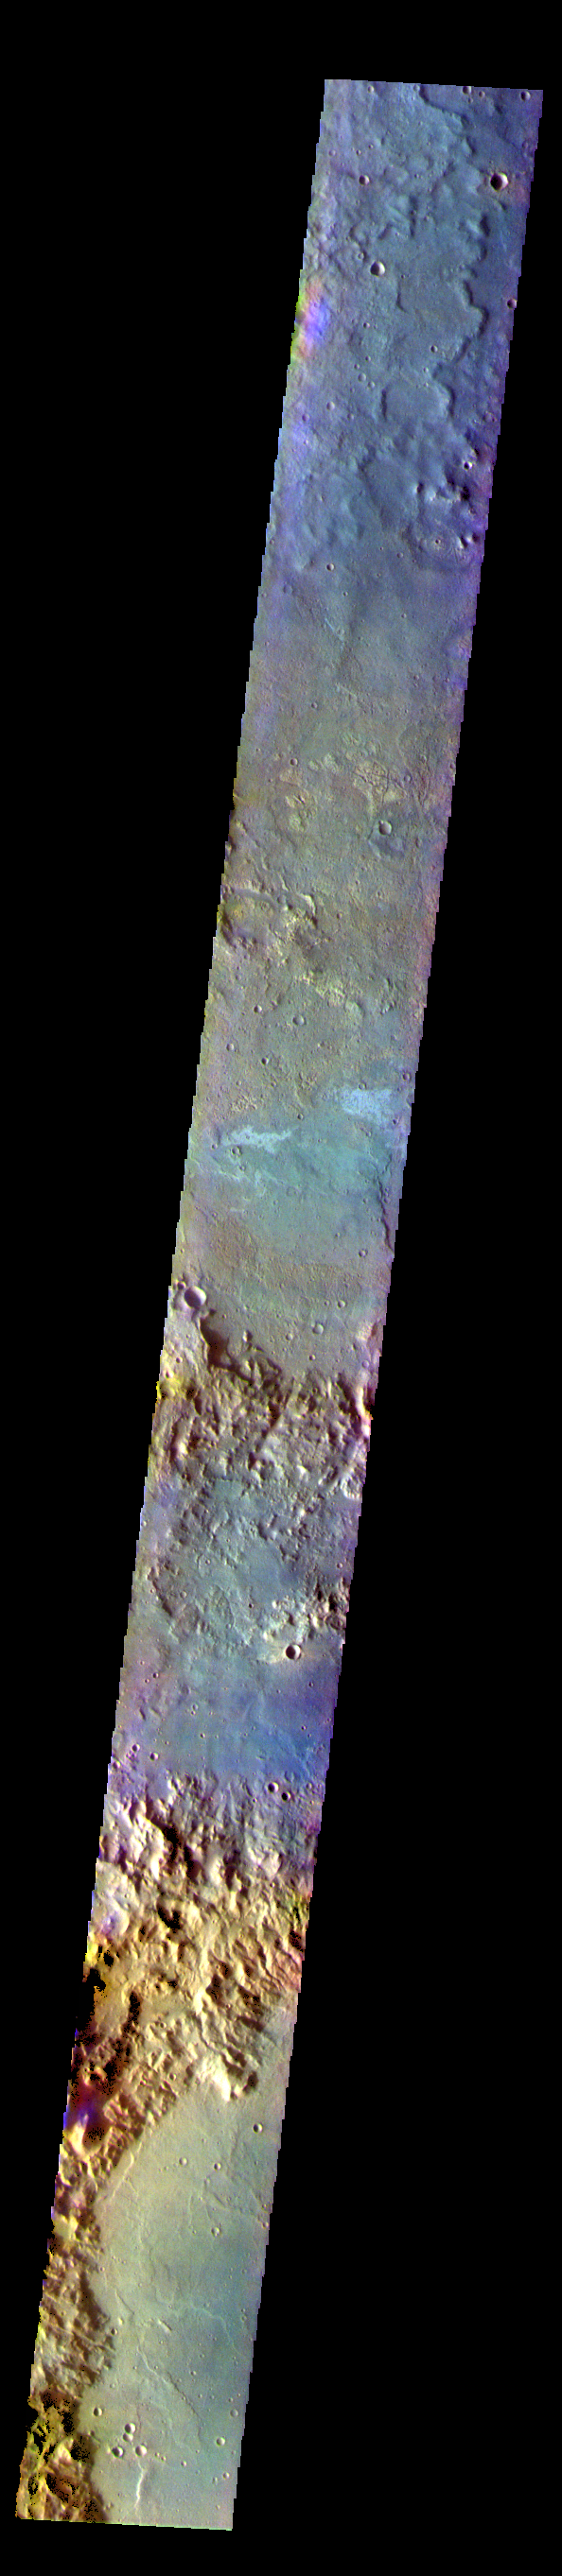

Terra Cimmeria – False Color

The THEMIS VIS camera contains 5 filters. The data from different filters can be combined in multiple ways to create a false color image. These false color images may reveal subtle variations of the surface not easily identified in a single band image. Today’s false color image shows several craters in Terra Cimmeria.

The THEMIS VIS camera is capable of capturing color images of the Martian surface using five different color filters. In this mode of operation, the spatial resolution and coverage of the image must be reduced to accommodate the additional data volume produced from using multiple filters. To make a color image, three of the five filter images (each in grayscale) are selected. Each is contrast enhanced and then converted to a red, green, or blue intensity image. These three images are then combined to produce a full color, single image. Because the THEMIS color filters don’t span the full range of colors seen by the human eye, a color THEMIS image does not represent true color. Also, because each single-filter image is contrast enhanced before inclusion in the three-color image, the apparent color variation of the scene is exaggerated. Nevertheless, the color variation that does appear is representative of some change in color, however subtle, in the actual scene. Note that the long edges of THEMIS color images typically contain color artifacts that do not represent surface variation.

Credit: NASA/JPL-Caltech/ASU